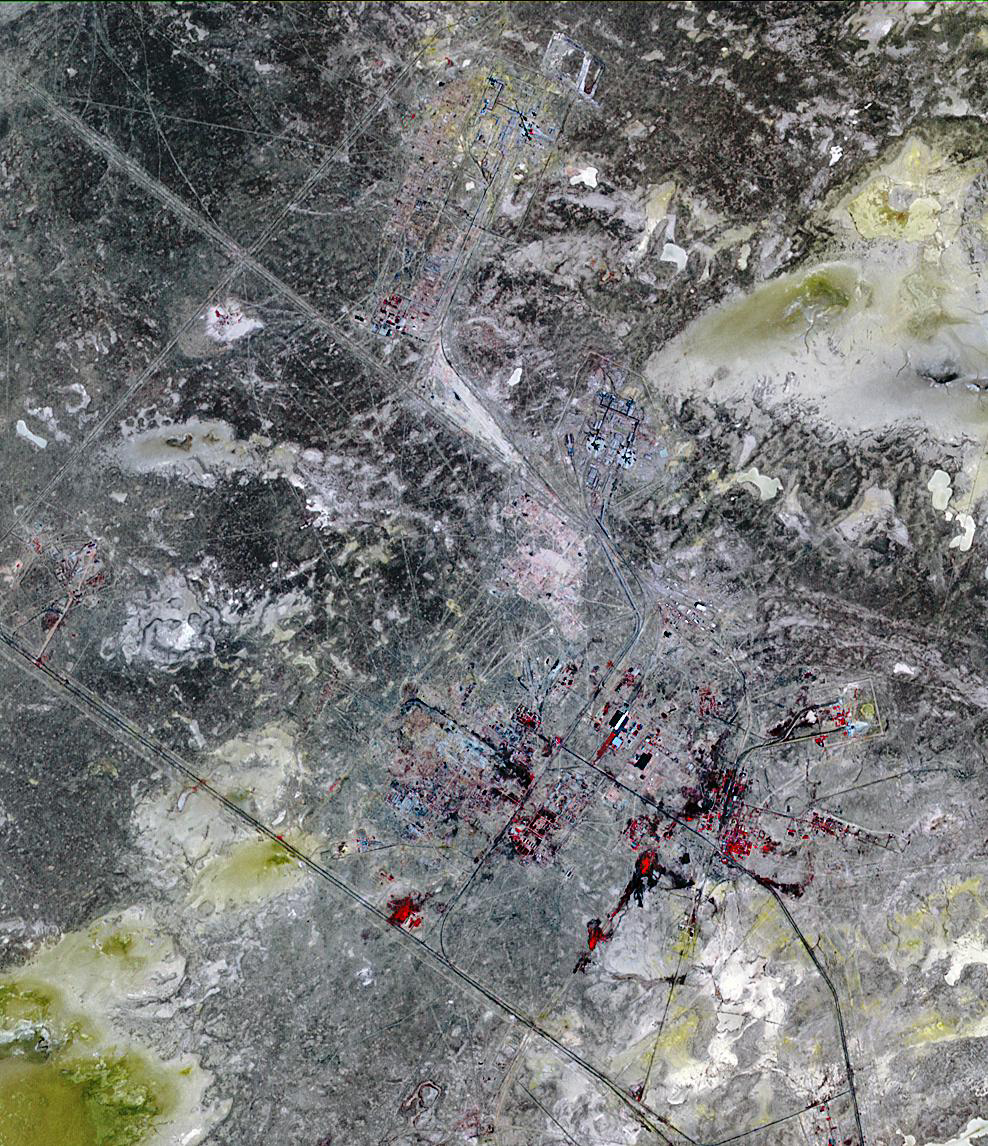

Baikonur Cosmodrome, Kazakhstan

Baikonur, formerly Leninsk, is a city in Kazakhstan rented and administered by the Russian Federation to service the Baikonur Cosmodrome. The Soviet government established the site as a missile test range, and launched Sputnik from here in 1957. Baikonur was photographed by the U.S. U-2 plane in 1957 (according to Wikipedia). The site is used for launch of all Russian crewed missions, as well as geostationary, lunar, planetary and ocean observing missions. The U.S. uses the Russian launch capabilities to send our astronauts to the Space Station while we are developing our own heavy launch vehicle to replace the Space Shuttle. The image covers 15 x 23 km, was acquired on July 27, 2010, and is located at 46 degrees north latitude, 63.6 degrees east longitude.

With its 14 spectral bands from the visible to the thermal infrared wavelength region and its high spatial resolution of 15 to 90 meters (about 50 to 300 feet), ASTER images Earth to map and monitor the changing surface of our planet. ASTER is one of five Earth-observing instruments launched Dec. 18, 1999, on Terra. The instrument was built by Japan’s Ministry of Economy, Trade and Industry. A joint U.S./Japan science team is responsible for validation and calibration of the instrument and data products.

The broad spectral coverage and high spectral resolution of ASTER provides scientists in numerous disciplines with critical information for surface mapping and monitoring of dynamic conditions and temporal change. Example applications are: monitoring glacial advances and retreats; monitoring potentially active volcanoes; identifying crop stress; determining cloud morphology and physical properties; wetlands evaluation; thermal pollution monitoring; coral reef degradation; surface temperature mapping of soils and geology; and measuring surface heat balance.

The U.S. science team is located at NASA’s Jet Propulsion Laboratory, Pasadena, Calif. The Terra mission is part of NASA’s Science Mission Directorate, Washington, D.C.

Credit: NASA/GSFC/METI/ERSDAC/JAROS, and U.S./Japan ASTER Science Team